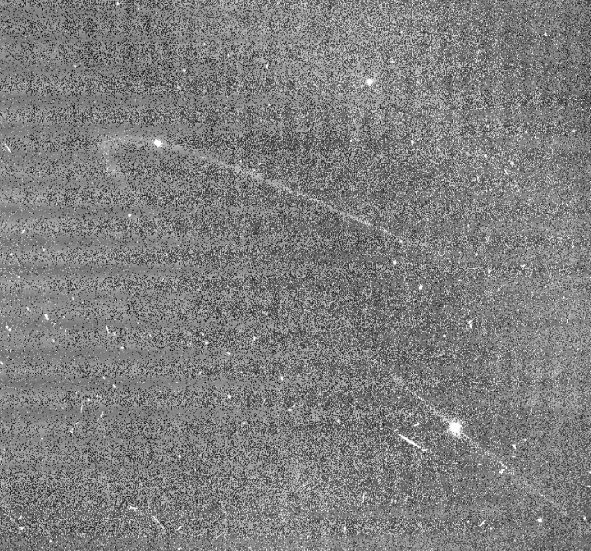

Anthe and Methone Arcs

Recent Cassini images show arcs of material co-orbiting with the Saturnian moons Anthe and Methone.

Arrows indicate the positions of Anthe, at top left, and Methone, at bottom right. Micrometeoroid impacts on the moons are the likely source of the arc material.

Cassini imaging scientists believe the process that maintains the Anthe and Methone arcs is similar to that which maintains the arc in the G ring (see PIA08327). The general brightness of the image (along with the faint horizontal banding pattern) results from the long exposure time of 15 seconds required to capture the extremely faint ring arc and the processing needed to enhance its visibility (which also enhances the digital background noise in the image). The image was digitally processed to remove most of the background noise. This view looks toward the un-illuminated side of the rings from about 2 degrees above the ringplane.

The image was taken in visible light with the Cassini spacecraft narrow-angle camera on Oct. 29, 2007. The view was acquired at a distance of approximately 2.3 million kilometers (1.4 million miles) from Anthe and 2.2 million kilometers (1.4 million miles) from Methone. Image scale is 14 kilometers (9 miles) per pixel on Anthe and 13 kilometers (8 miles) on Methone.

The Cassini-Huygens mission is a cooperative project of NASA, the European Space Agency and the Italian Space Agency. The Jet Propulsion Laboratory, a division of the California Institute of Technology in Pasadena, manages the mission for NASA’s Science Mission Directorate, Washington, D.C. The Cassini orbiter and its two onboard cameras were designed, developed and assembled at JPL. The imaging operations center is based at the Space Science Institute in Boulder, Colo.

Credit: NASA/JPL/Space Science Institute